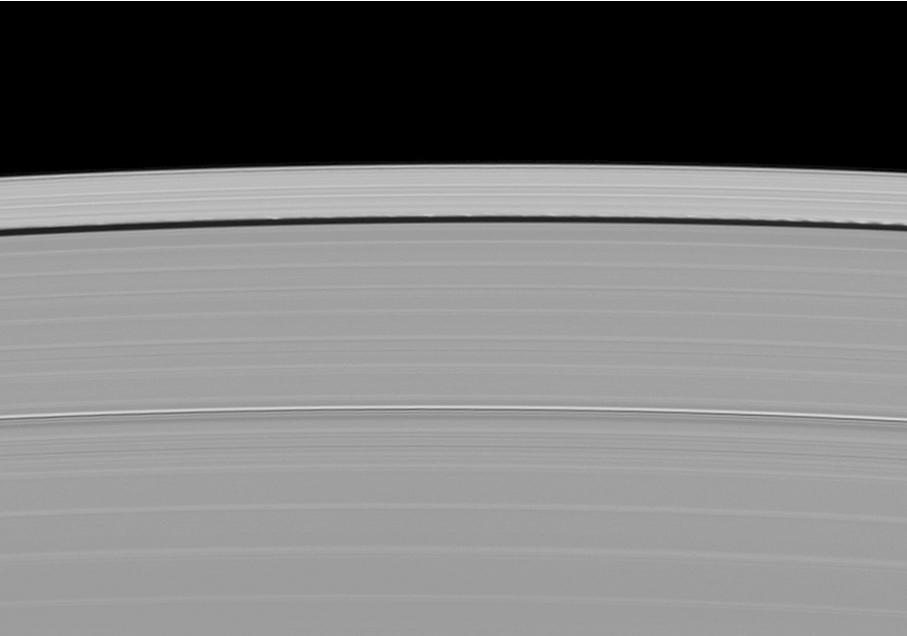

Wave Shadows in Motion

The little moon Daphnis and its entourage of waves on the edge of the Keeler gap in Saturn’s rings cast long shadows in this movie created from images taken as the planet approaches its mid-August 2009 equinox.

This movie is a sequence of 10 images, each taken about one minute 30 seconds apart. The small moon Daphnis (8 kilometers or 5 miles across) occupies an inclined orbit within the 42-kilometer (26-mile) wide Keeler Gap in Saturn’s outer A ring. Recent analyses by imaging scientists published in the Astronomical Journal illustrate how the moon’s gravitational pull perturbs the orbits of the particles forming the gap’s edge and sculpts the edge into waves having both horizontal (radial) and out-of-plane components.

Measurements of the shadows in this and other images indicate that the vertical structures range between one-half to 1.5 kilometers tall (about one-third to one mile), making them as much as 150 times as high as the ring is thick. The main A, B and C rings are only about 10 meters (about 30 feet) thick. Daphnis itself can be seen casting a shadow onto the nearby ring.

These images of shadows cast onto the rings and others like it (see PIA11656 and PIA11653) are only possible around the time of Saturn’s equinox which occurs every half-Saturn-year (equivalent to about 15 Earth years). The illumination geometry that accompanies equinox lowers the sun’s angle to the ringplane and causes out-of-plane structures to cast long shadows across the rings.

Bright specks in some movie frames are stars in the background.

This view looks toward the sunlit side of the rings from about 25 degrees below the ringplane. The images were taken in visible light with the Cassini spacecraft narrow-angle camera on May 25, 2009. The view was obtained at a distance of approximately 768,000 kilometers (477,000 miles) from Saturn and at a Sun-Saturn-spacecraft, or phase, angle of 52 degrees. Image scale is 4 kilometers (3 miles) per pixel.

The Cassini-Huygens mission is a cooperative project of NASA, the European Space Agency and the Italian Space Agency. The Jet Propulsion Laboratory, a division of the California Institute of Technology in Pasadena, manages the mission for NASA’s Science Mission Directorate, Washington, D.C. The Cassini orbiter and its two onboard cameras were designed, developed and assembled at JPL. The imaging operations center is based at the Space Science Institute in Boulder, Colo.

Credit: NASA/JPL/Space Science Institute